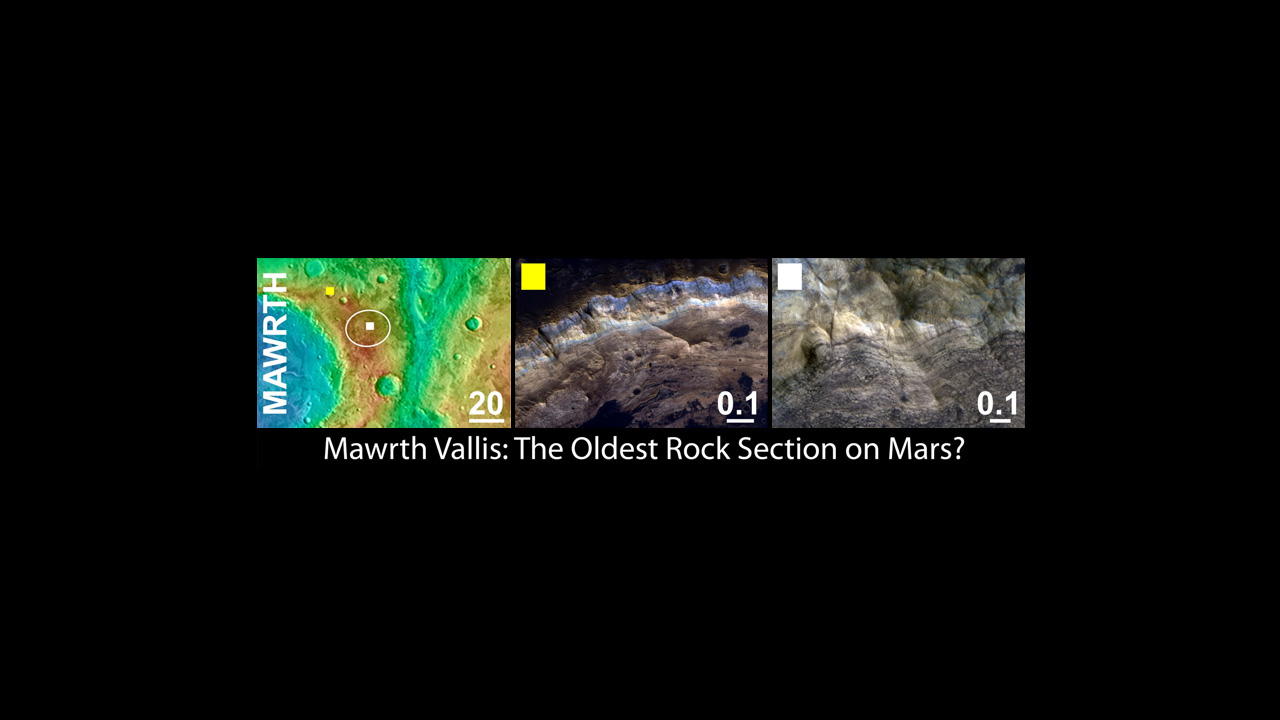

Mawrth Vallis, a Finalist Not Selected as a Landing Site for Curiosity

Mawrth Vallis was considered as a landing site for NASA’s Mars Science Laboratory mission. If it had been selected, rather than Gale crater, the mission’s rover would have been sent to land in the Mawrth valley directly on a layered sequence of clay-bearing rocks that extend across the surface of the region.

The left panel shows the regional context of the Mawrth Vallis target landing ellipse with colors representing the elevation of the surface features (purple lowest and red highest). The yellow box indicates the location of the feature shown in the center panel. The white box indicates the location of the feature shown in the right panel. The scale bars in each panel indicate distance in kilometers.

The middle panel shows an example of a high priority science target for exploration near the ellipse, and the right column shows science targets within the ellipse. Mawrth Vallis and each of the three other finalist landing sites display a variety of very interesting targets for exploration within and outside of the proposed landing ellipse.

The images in the middle and right panels are from the High Resolution Imaging Science Experiment camera on NASA’s Mars Reconnaissance Orbiter. The University of Arizona, Tucson, operates the High Resolution Science Imaging Experiment. NASA’s Jet Propulsion Laboratory, Pasadena, Calif., manages the Mars Science Laboratory and Mars Reconnaissance Orbiter missions for NASA’s Science Mission Directorate.

Credit: NASA/JPL-Caltech/UA